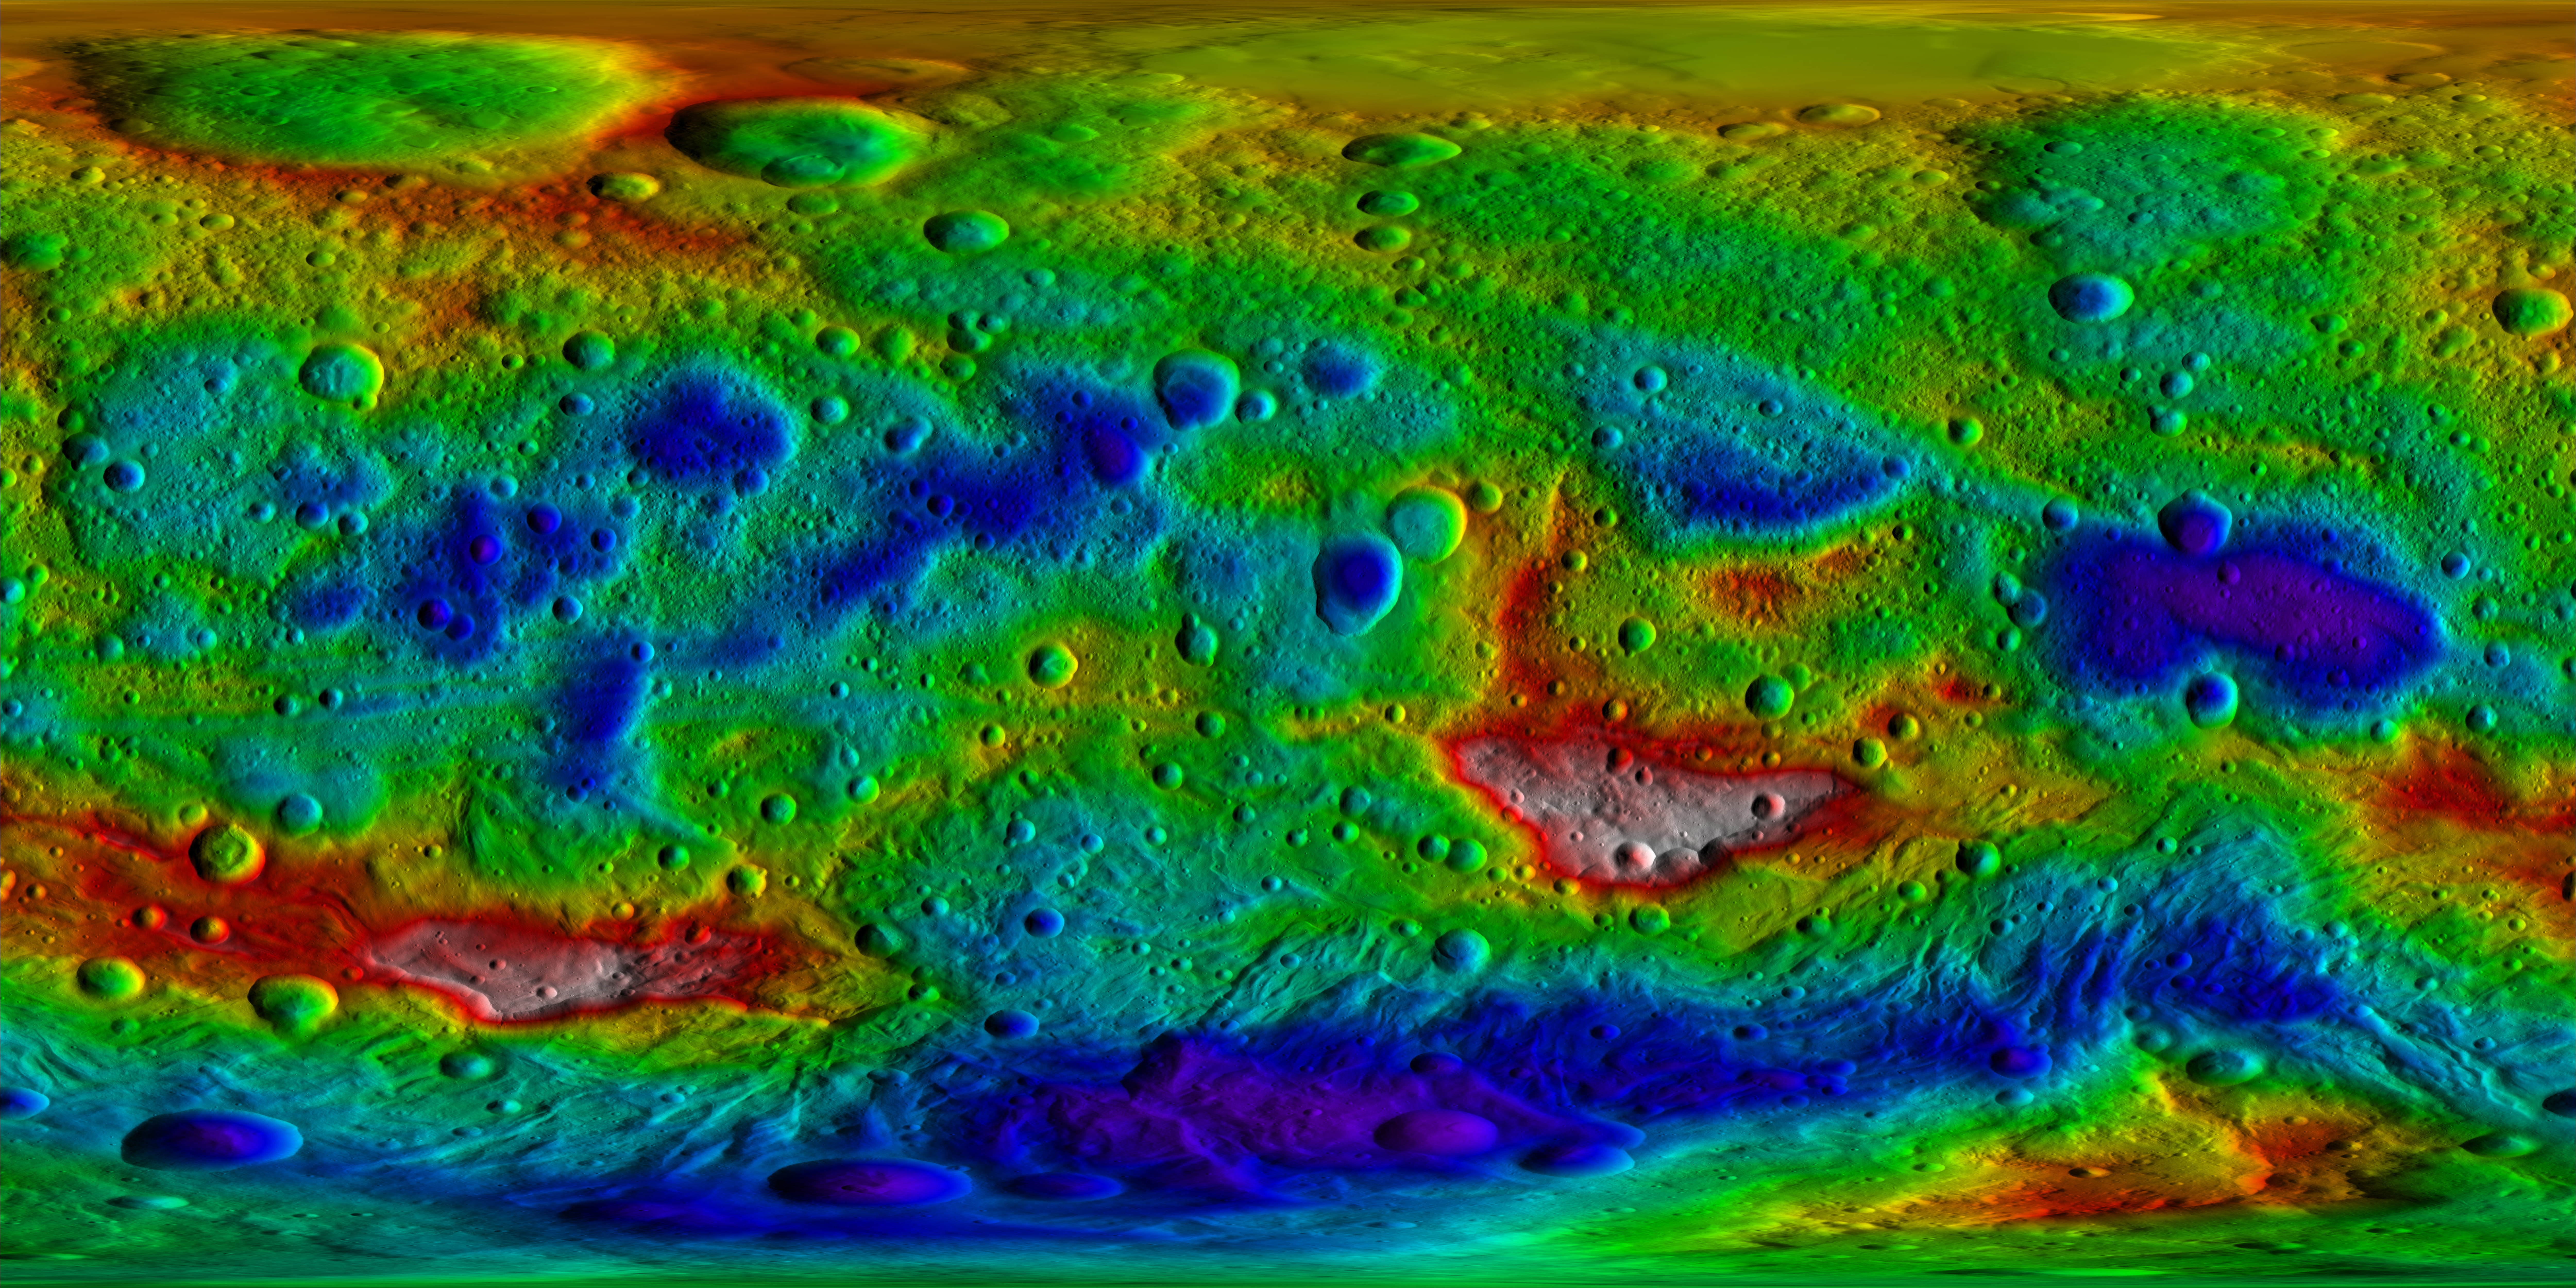

Vesta Topography Map

This color-coded topography map from NASA’s Dawn mission shows the giant asteroid Vesta in an equirectangular projection at 32 pixels per degree, relative to an ellipsoid of 177 miles by 177 miles by 142 miles (285 kilometers by 285 kilometers by 229 kilometers). The color scale extends from 13.96 miles (22.47 kilometers) below the surface in purple to 12.11 miles (19.48 kilometers) above the surface in white. The topographic map was constructed from analyzing more than 17,000 images from Dawn’s framing camera that were taken with varying sun and viewing angles.

The Dawn mission to Vesta and Ceres is managed by NASA’s Jet Propulsion Laboratory, a division of the California Institute of Technology in Pasadena, for NASA’s Science Mission Directorate, Washington. The University of California, Los Angeles, is responsible for overall Dawn mission science. The Dawn framing cameras were developed and built under the leadership of the Max Planck Institute for Solar System Research, Katlenburg-Lindau, Germany, with significant contributions by DLR German Aerospace Center, Institute of Planetary Research, Berlin, and in coordination with the Institute of Computer and Communication Network Engineering, Braunschweig. The framing camera project is funded by the Max Planck Society, DLR and NASA.

Credit: NASA/JPL-Caltech/UCLA/MPS/DLR/IDA/PSI